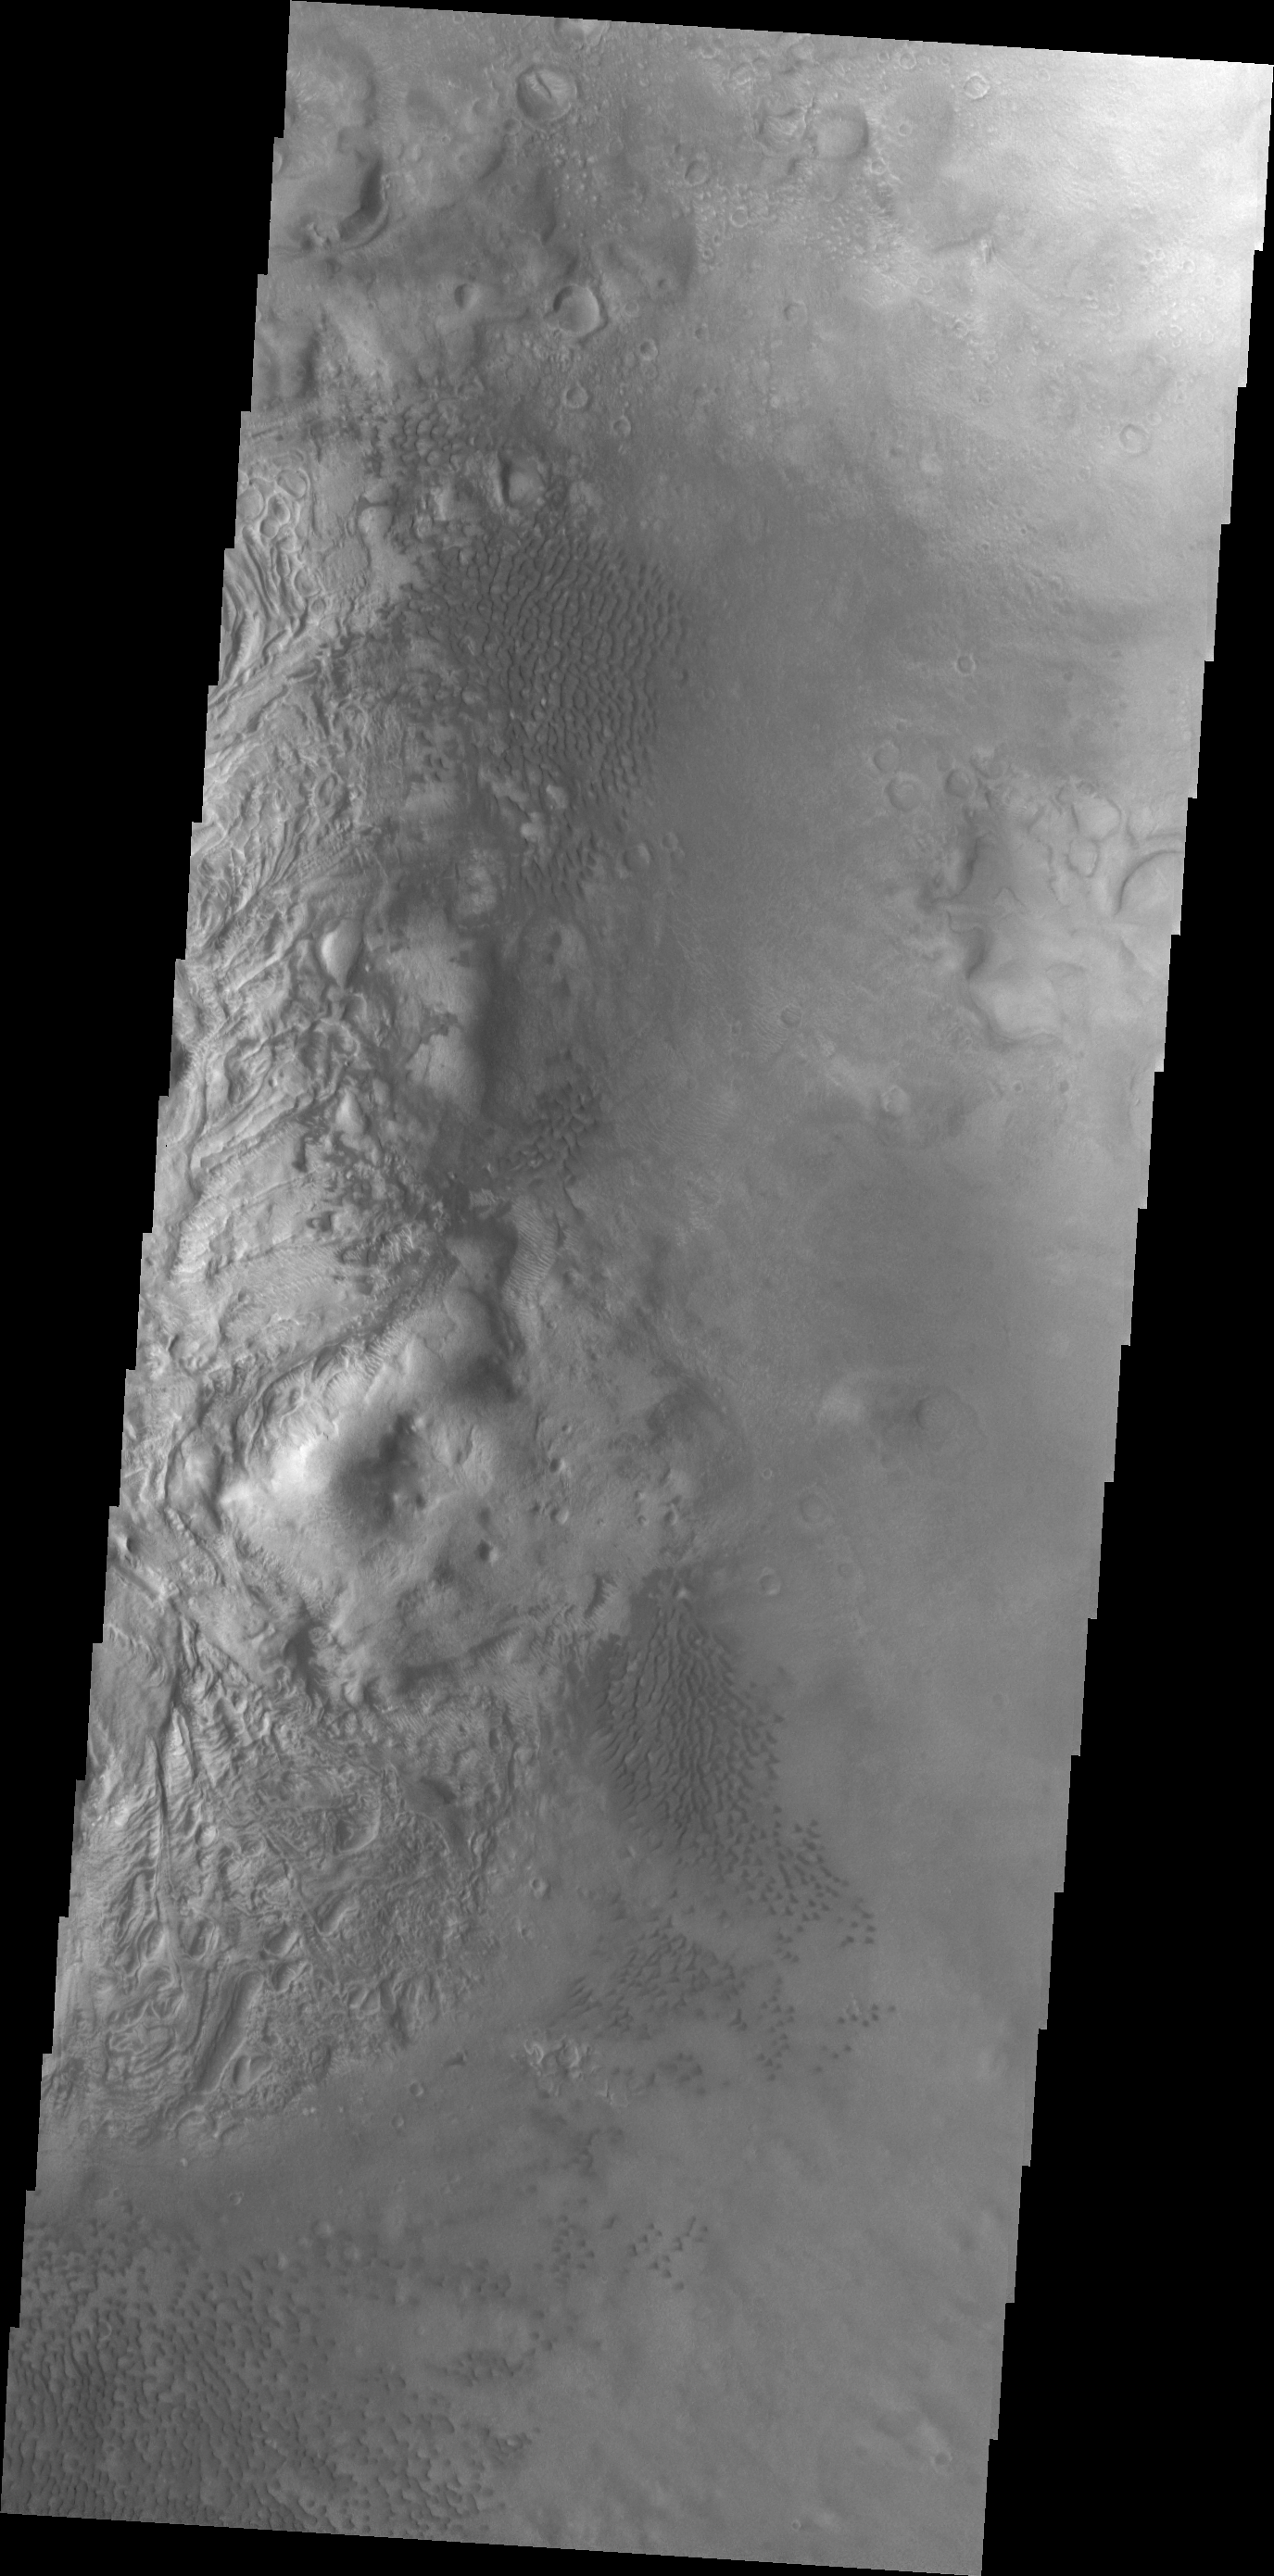

Moreaux Crater Dunes

These individual dunes are located on the floor of Moreaux Crater.

Credit: NASA/JPL/ASU